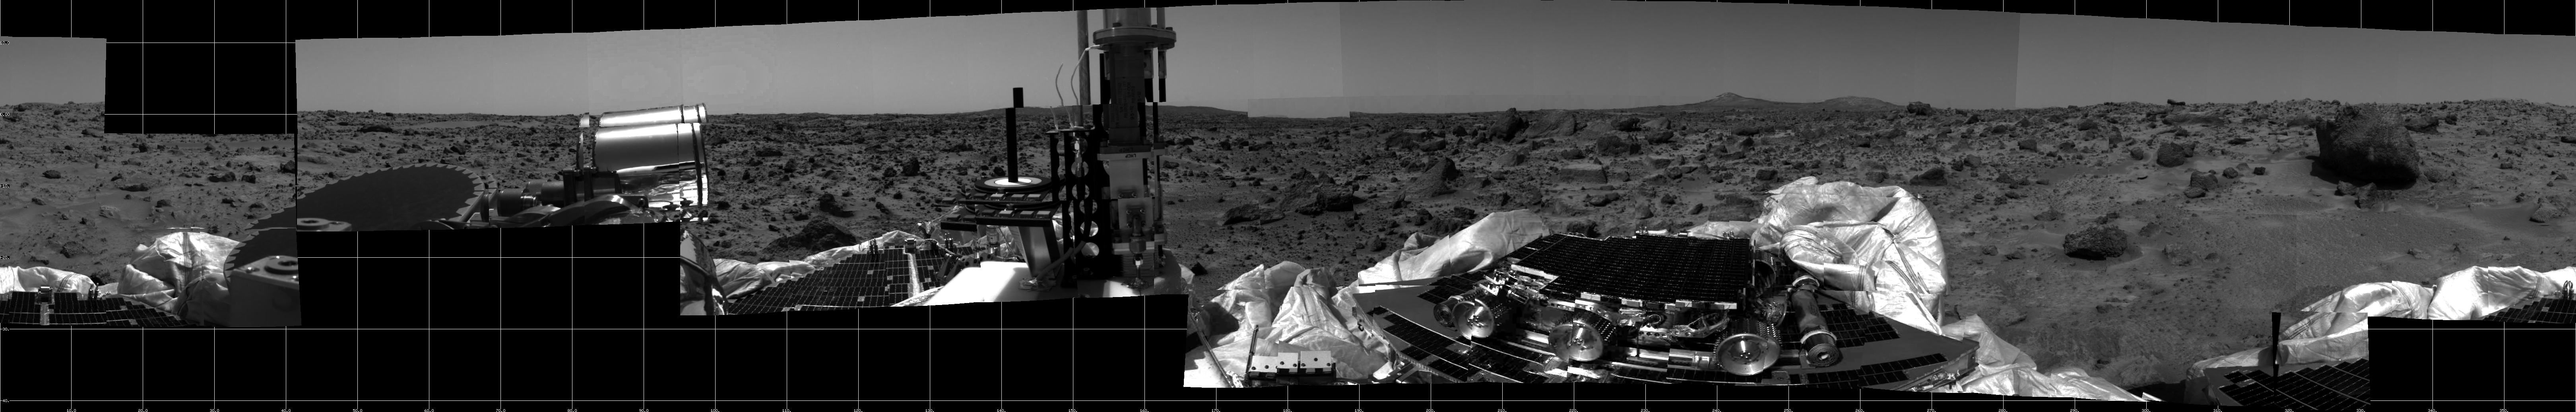

360-degree Panorama of Martian Surface

This photomosaic was taken by the Imager for Mars Pathfinder (IMP) camera on July 4, 1997 between 4:00-4:30 p.m. PDT. The foreground is dominated by the lander, newly renamed the Sagan Memorial Station after the late Dr. Carl Sagan. All three petals have been fully deployed. Upon one of the petals is the Sojourner microrover in its stowed position. The metallic cylinders at either end of Sojourner are the rover deployment ramps. Visible at the rear end (right) of the rover is the Alpha Proton X-Ray Spectrometer (APXS) instrument. Located to the right of the center petal is a dark, circular object and a bright, metallic object. Both are components of the high gain antenna. The black post, bull’s-eye rings, and small shaded blocks in the far right portion of the image are components of the calibration targets.

Terrain of the Ares Vallis region of Mars is in the background. The sections of soil and the large rocks surrounding the lander will provide the rover with numerous opportunities to employ the APXS. The prominent hills in the background will aid scientists in determining the exact site of the spacecraft.

The dark blocks at the lower and upper left of the panorama represent gaps in the data transmission to Earth.

Mars Pathfinder is the second in NASA’s Discovery program of low-cost spacecraft with highly focused science goals. The Jet Propulsion Laboratory, Pasadena, CA, developed and manages the Mars Pathfinder mission for NASA’s Office of Space Science, Washington, D.C. The Imager for Mars Pathfinder (IMP) was developed by the University of Arizona Lunar and Planetary Laboratory under contract to JPL. Peter Smith is the Principal Investigator.

Photojournal note: Sojourner spent 83 days of a planned seven-day mission exploring the Martian terrain, acquiring images, and taking chemical, atmospheric and other measurements. The final data transmission received from Pathfinder was at 10:23 UTC on September 27, 1997. Although mission managers tried to restore full communications during the following five months, the successful mission was terminated on March 10, 1998.

Credit: NASA/JPL